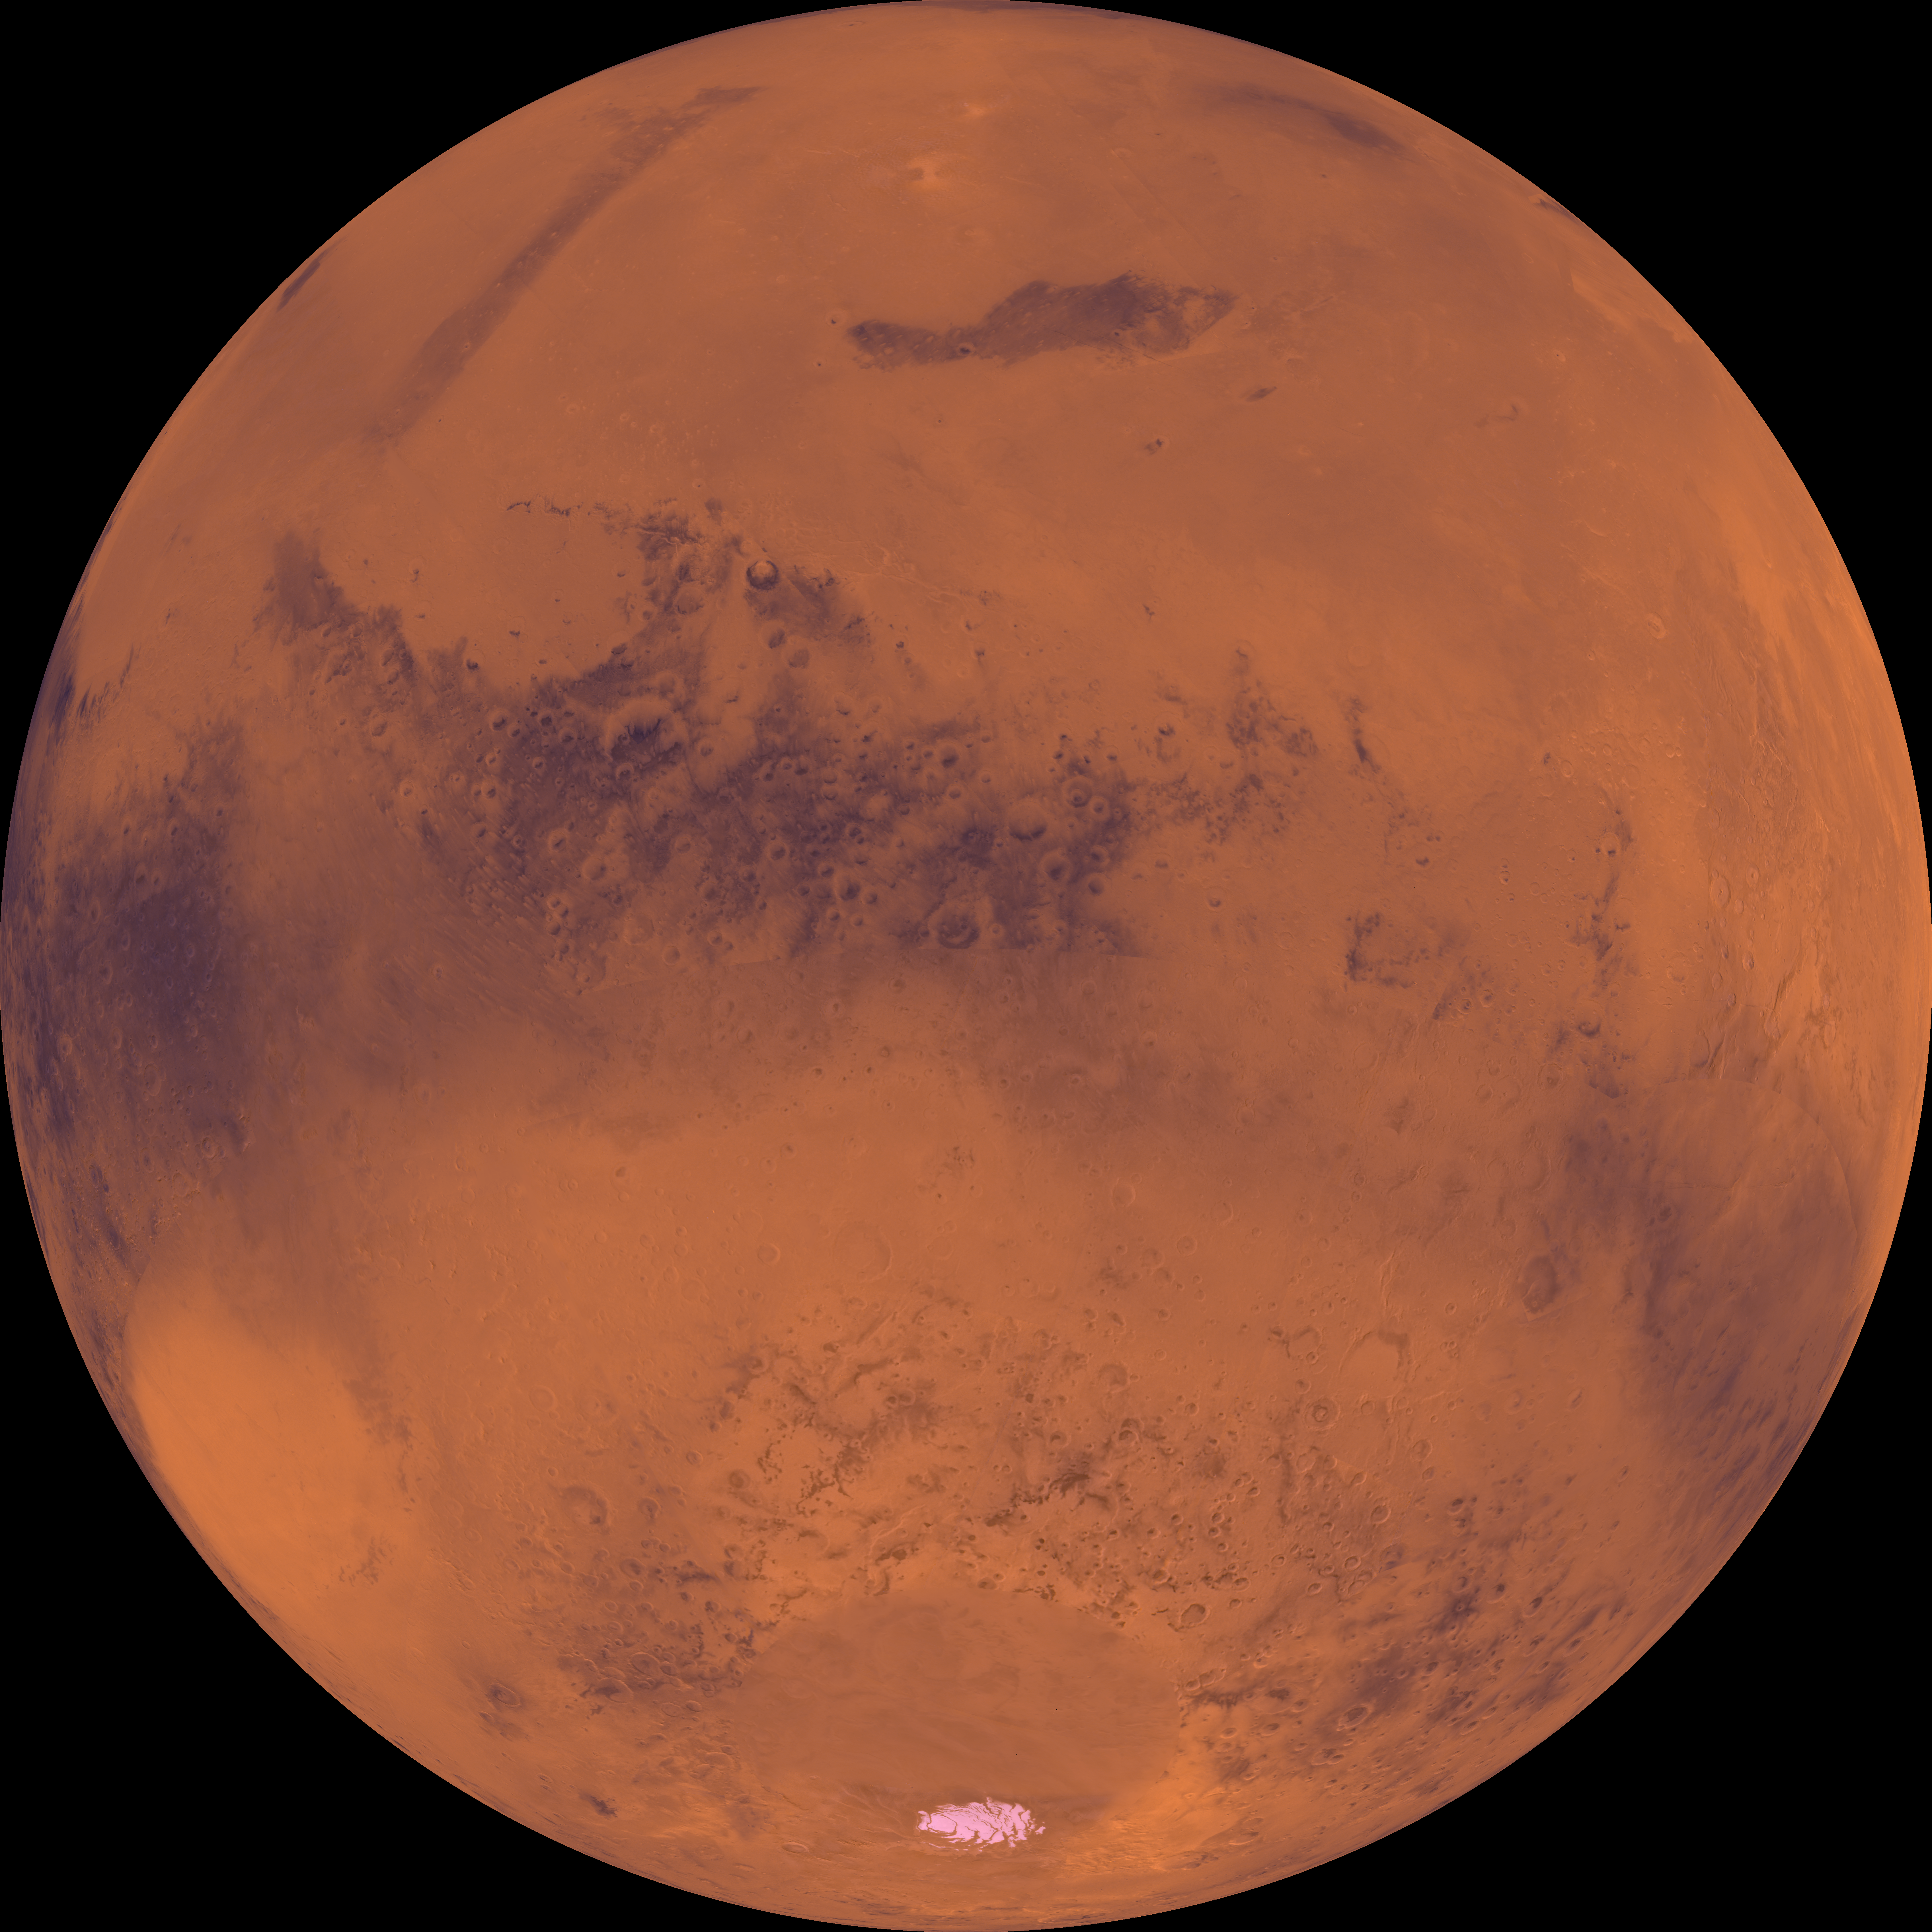

Center is at Latitude 30 Degrees South, Longitude 210 Degrees

Center of the orthographic projection is at latitude 30 degrees S., longitude 210 degrees. Toward the top, the lowland plains of Elysium and Utopia Planitiae are separated from the darker heavily cratered highlands by a broad escarpment. The far bottom left is marked by the large light-colored ancient Hellas impact basin. The permanent south polar residual ice cap is located near the bottom.

Credit: NASA/JPL/USGS